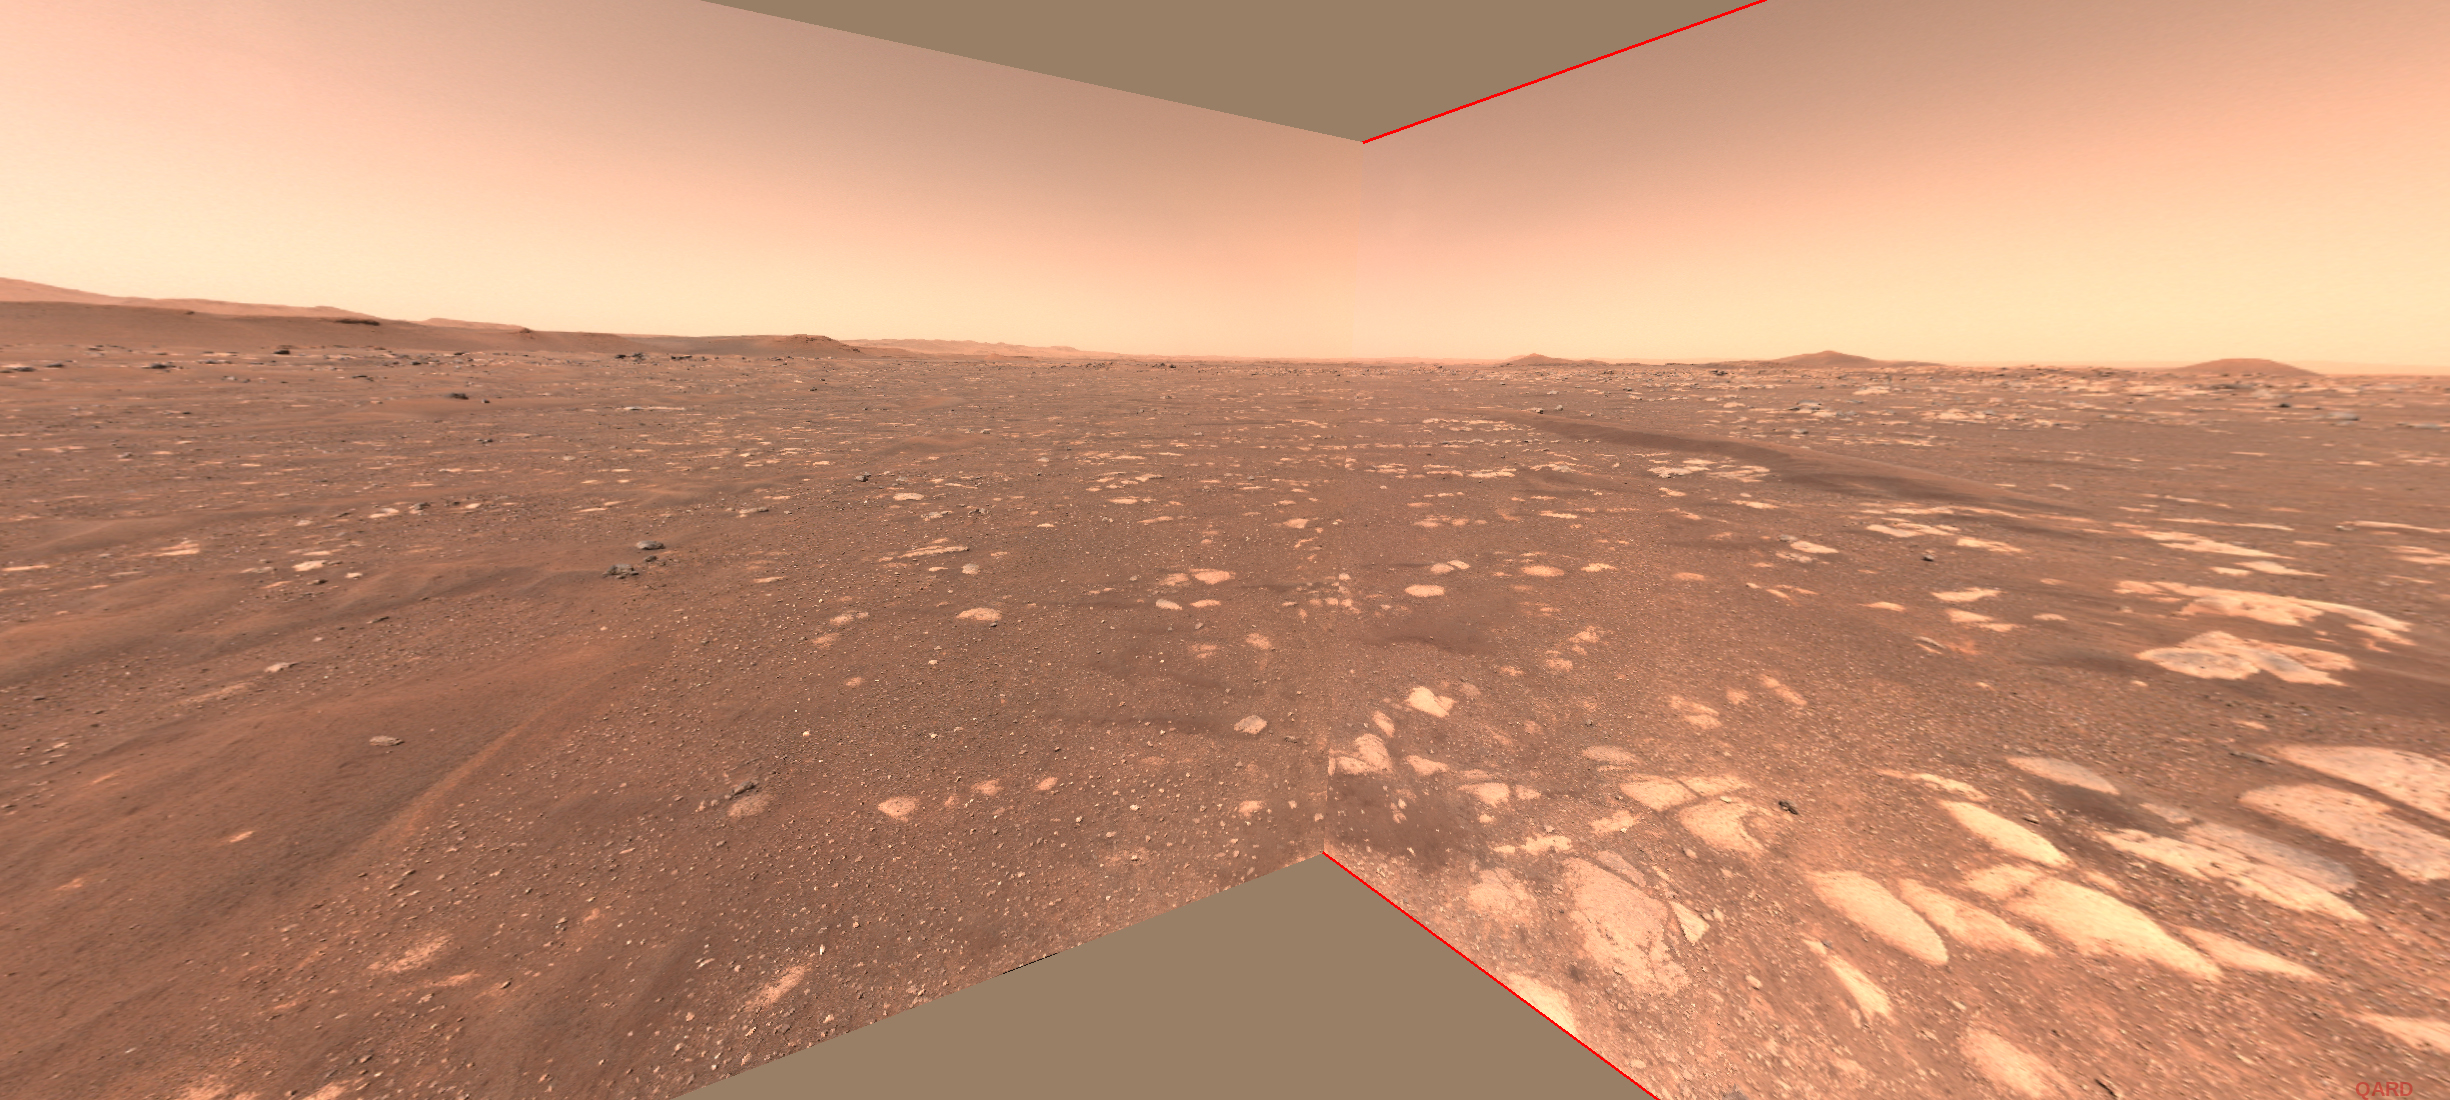

Rover Point of View of Ingenuity Flight Zone

This image shows the flight zone of NASA’s Ingenuity Helicopter from the perspective of NASA’s Mars 2020 Perseverance rover. The flight zone is the area within which the helicopter will attempt to fly.

An annotated version shows the locations of the helipad (the innermost green box where the rover will deploy the helicopter), the airfield (the next largest green box, a region where the helicopter will always take off and return), and the boundaries of the flight zone (the outermost green lines).

The image was taken by the Navigation Cameras aboard the Perseverance rover.

The Mars helicopter technology demonstration activity is supported by NASA’s Science Mission Directorate, the NASA Aeronautics Research Mission Directorate, and the NASA Space Technology Mission Directorate.

A key objective for Perseverance’s mission on Mars is astrobiology, including the search for signs of ancient microbial life. The rover will characterize the planet’s geology and past climate, pave the way for human exploration of the Red Planet, and be the first mission to collect and cache Martian rock and regolith (broken rock and dust).

Subsequent NASA missions, in cooperation with ESA (European Space Agency), would send spacecraft to Mars to collect these sealed samples from the surface and return them to Earth for in-depth analysis.

The Mars 2020 Perseverance mission is part of NASA’s Moon to Mars exploration approach, which includes Artemis missions to the Moon that will help prepare for human exploration of the Red Planet.

Credit: NASA/JPL-Caltech